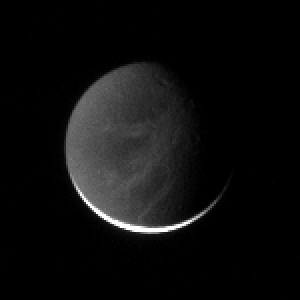

Bright Fractures in the Dark

The wispy fractured terrain on Dione is illuminated here by “Saturnshine” — dim reflected light from the planet.

The region pictured on Dione (1,126 kilometers, 700 miles across) is on the moon’s Saturn-facing hemisphere. North is up.

The image was taken in polarized green light with the Cassini spacecraft narrow-angle camera on March 24, 2006, at a distance of approximately 2.2 million kilometers (1.4 million miles) from Dione and at a Sun-Dione-spacecraft, or phase, angle of 162 degrees. Resolution in the original image was 13 kilometers (8 miles) per pixel. The image has been magnified by a factor of two and contrast-enhanced to aid visibility.

The Cassini-Huygens mission is a cooperative project of NASA, the European Space Agency and the Italian Space Agency. The Jet Propulsion Laboratory, a division of the California Institute of Technology in Pasadena, manages the mission for NASA’s Science Mission Directorate, Washington, D.C. The Cassini orbiter and its two onboard cameras were designed, developed and assembled at JPL. The imaging operations center is based at the Space Science Institute in Boulder, Colo.

Credit: NASA/JPL/Space Science Institute